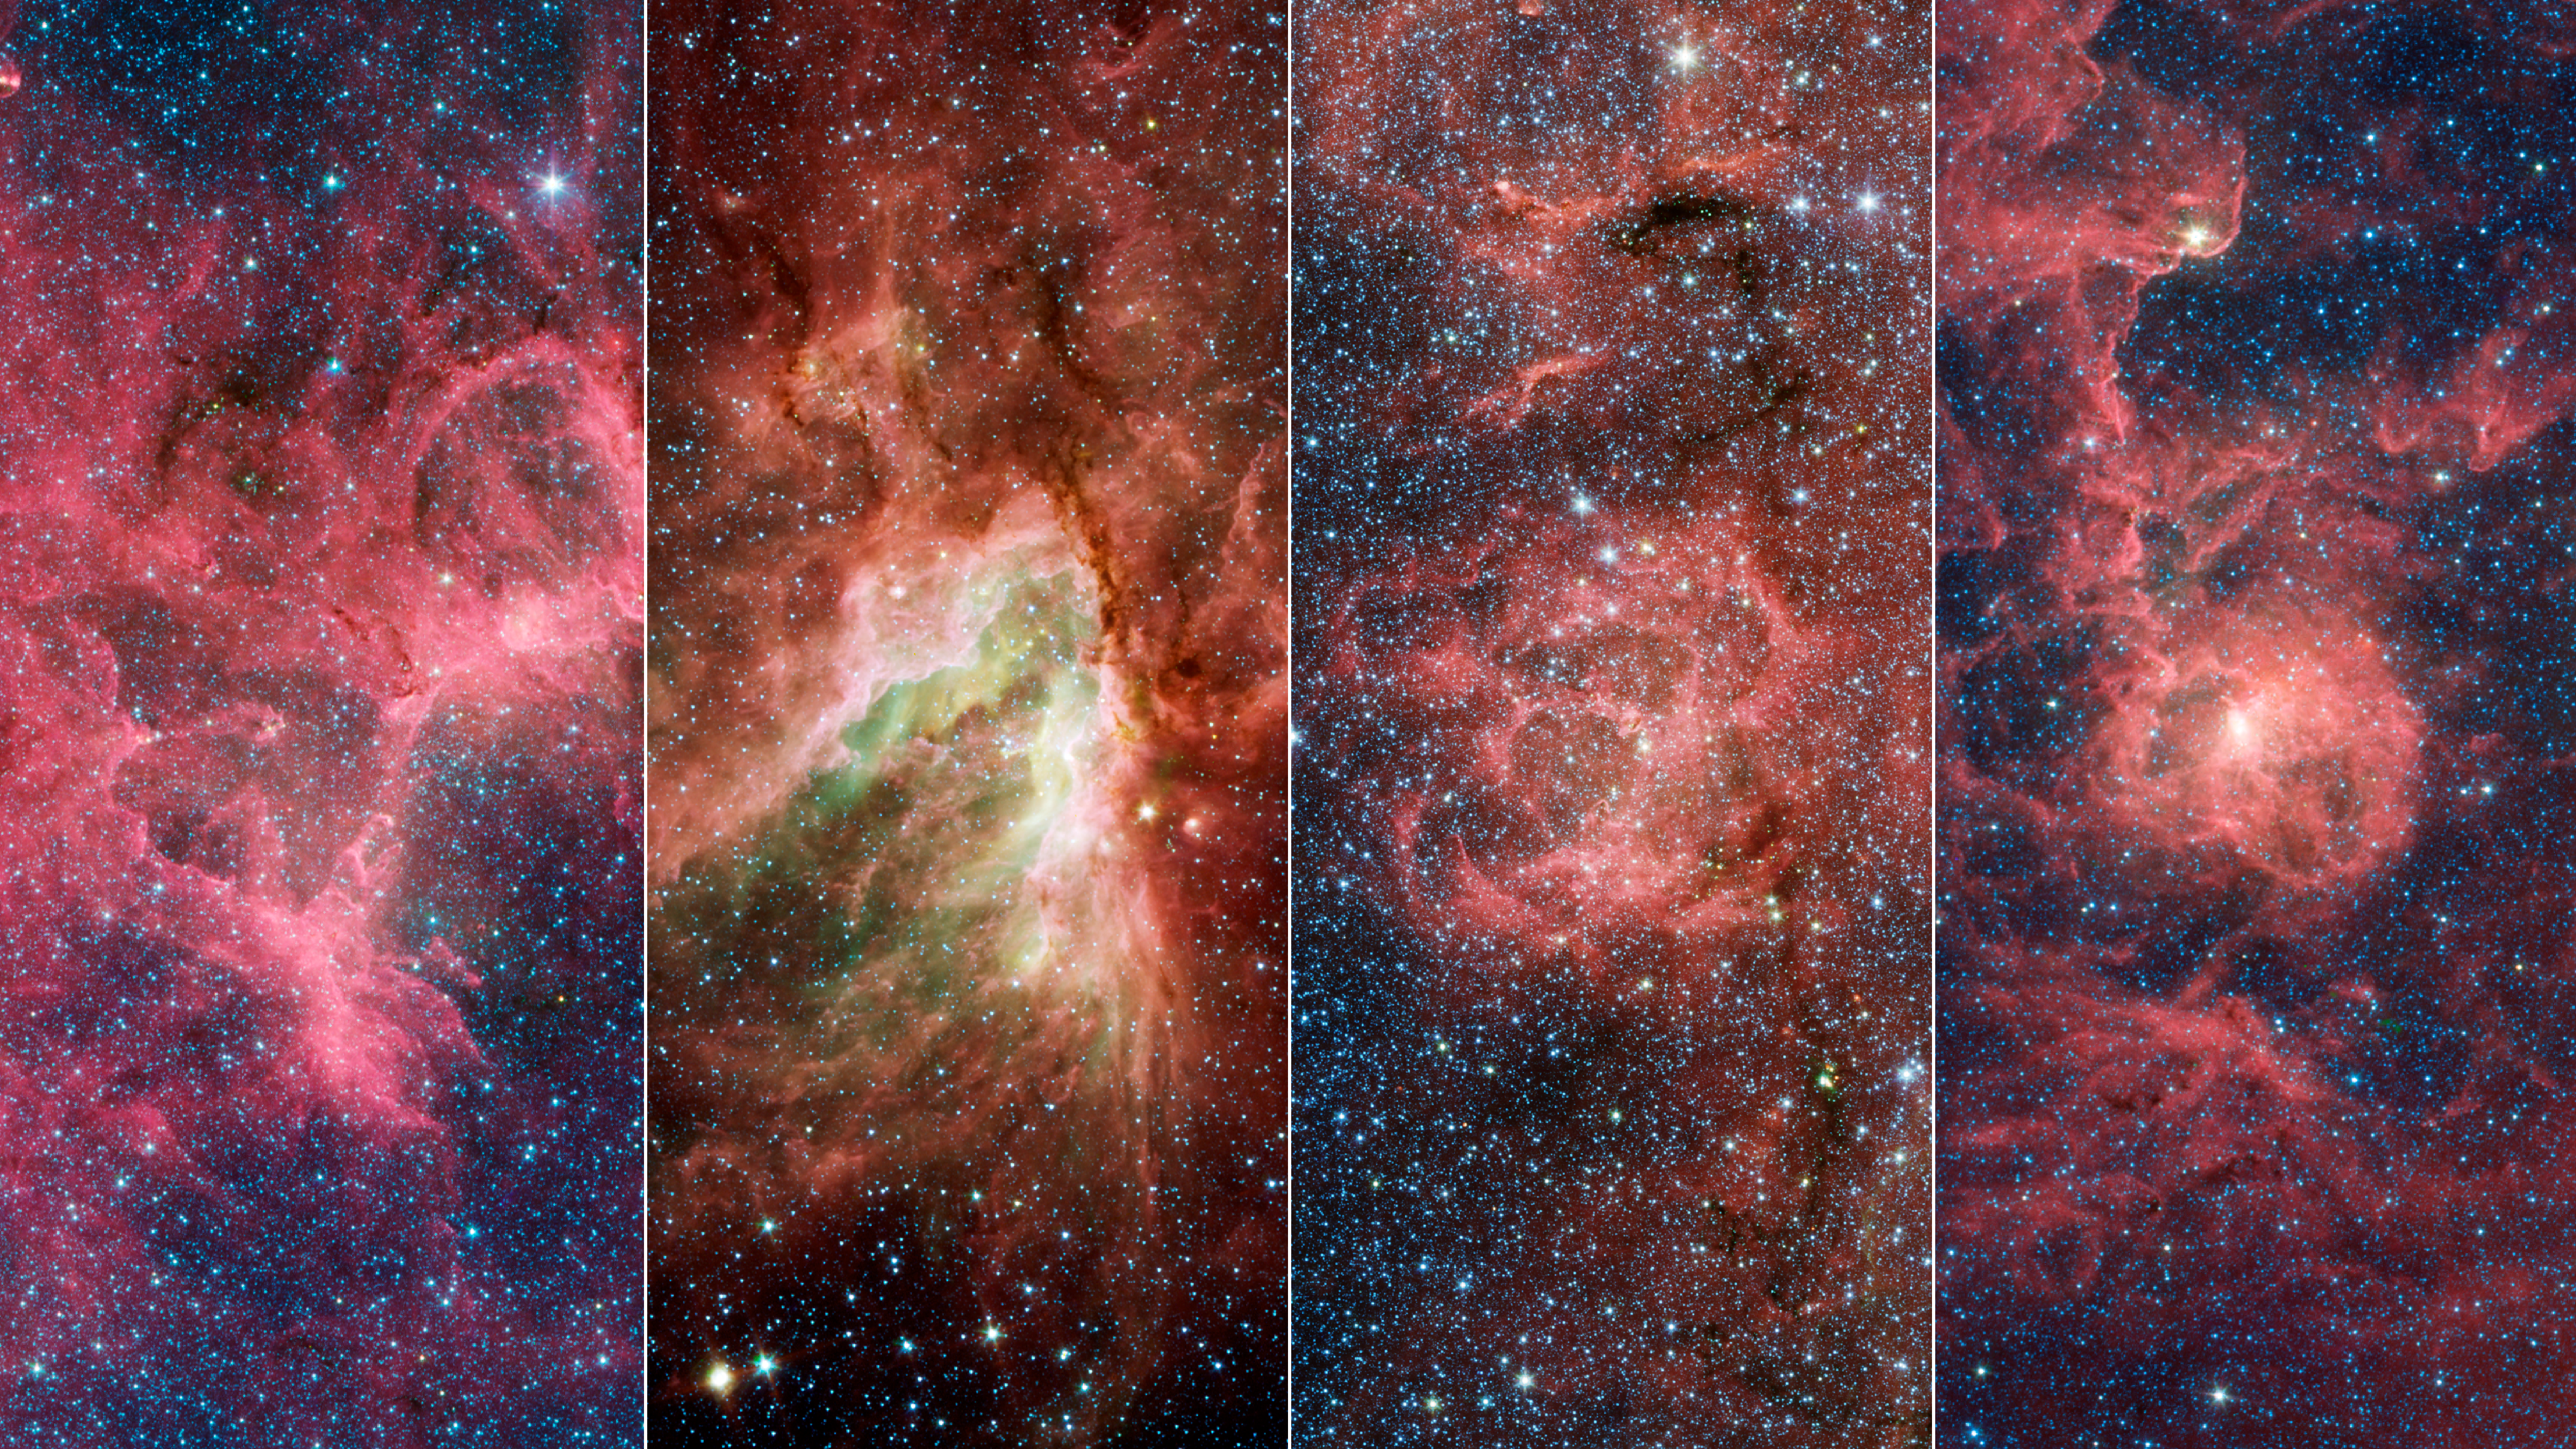

Four Famous Nebulae

These four nebulae (star-forming clouds of gas and dust) are known for their breathtaking beauty: the Eagle Nebula (which contains the Pillars of Creation), the Omega Nebula, the Trifid Nebula, and the Lagoon Nebula. In the 1950s, a team of astronomers made rough distance measurements to some of the stars in these nebulae and were able to infer the existence of the Sagittarius Arm. Their work provided some of the first evidence of our galaxy's spiral structure. In a new study, astronomers have shown that these nebulae are part of a substructure within the arm that is angled differently from the rest of the arm.

A key property of spiral arms is how tightly they wind around a galaxy. This characteristic is measured by the arm's pitch angle. A circle has a pitch angle of 0 degrees, and as the spiral becomes more open, the pitch angle increases. Most models of the Milky Way suggest that the Sagittarius Arm forms a spiral that has a pitch angle of about 12 degrees, but the protruding structure has a pitch angle of nearly 60 degrees.

Similar structures – sometimes called spurs or feathers – are commonly found jutting out of the arms of other spiral galaxies. For decades scientists have wondered whether our Milky Way's spiral arms are also dotted with these structures or if they are relatively smooth.

Credit: NASA/JPL-Caltech